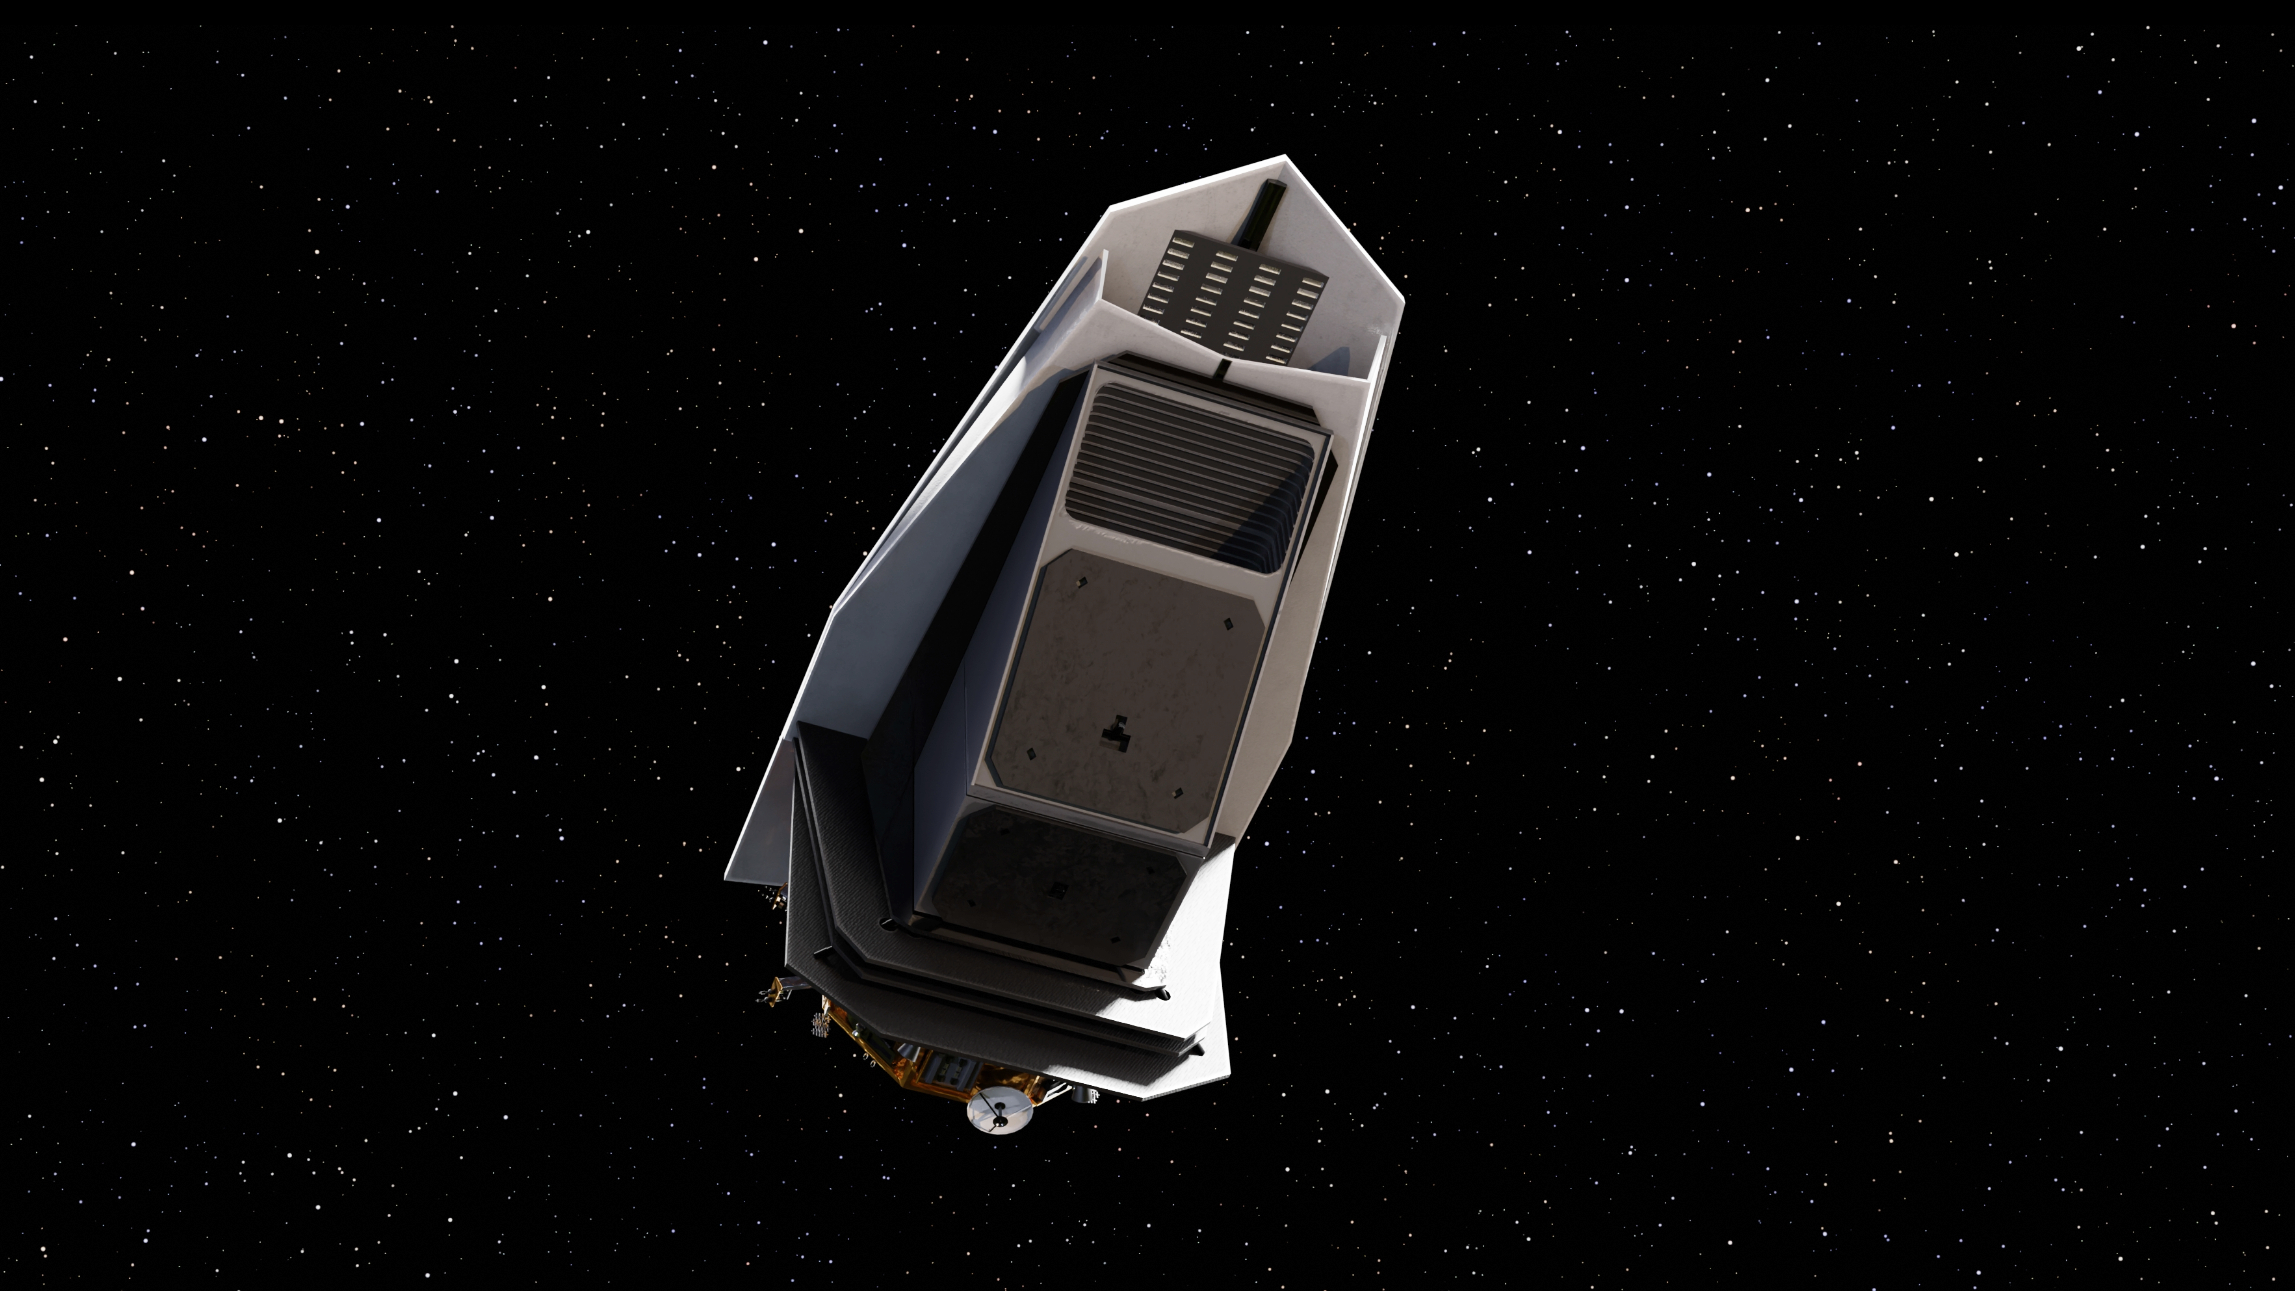

NASA’s NEO Surveyor in Deep Space (Artist’s Concept)

This artist’s concept depicts NASA’s Near-Earth Object Surveyor (NEO Surveyor) in deep space. After launch, the spacecraft will travel a million miles to a region of gravitational stability – called the L1 Lagrange point – between Earth and the Sun. From there, its large sunshade will block the glare and heat of sunlight, allowing the mission to discover and track near-Earth objects as they approach Earth from the direction of the Sun, which is difficult for other observatories to do.

The black-paneled angular structure in the belly of the spacecraft is the instrument enclosure that is being built at NASA’s Jet Propulsion Laboratory in Southern California. The spacecraft’s only instrument, its infrared telescope, will be installed inside the enclosure. Fabricated from dark composite material that allows heat to escape, the enclosure will help keep the telescope cool and prevent its own heat from obscuring observations.

The NEO Surveyor mission is tasked by NASA’s Planetary Science Division within the Science Mission Directorate; program oversight is provided by the Planetary Defense Coordination Office, which was established in 2016 to manage the agency’s ongoing efforts in planetary defense. NASA’s Planetary Missions Program Office at the agency’s Marshall Space Flight Center provides program management for NEO Surveyor.

The project is being developed by JPL and is led by principal investigator Amy Mainzer at UCLA. Established aerospace and engineering companies have been contracted to build the spacecraft and its instrumentation, including BAE Systems, Space Dynamics Laboratory, and Teledyne. The Laboratory for Atmospheric and Space Physics at the University of Colorado, Boulder will support operations, and IPAC-Caltech in Pasadena, California, is responsible for processing survey data and producing the mission’s data products. Caltech manages JPL for NASA.

Credit: NASA/JPL-Caltech